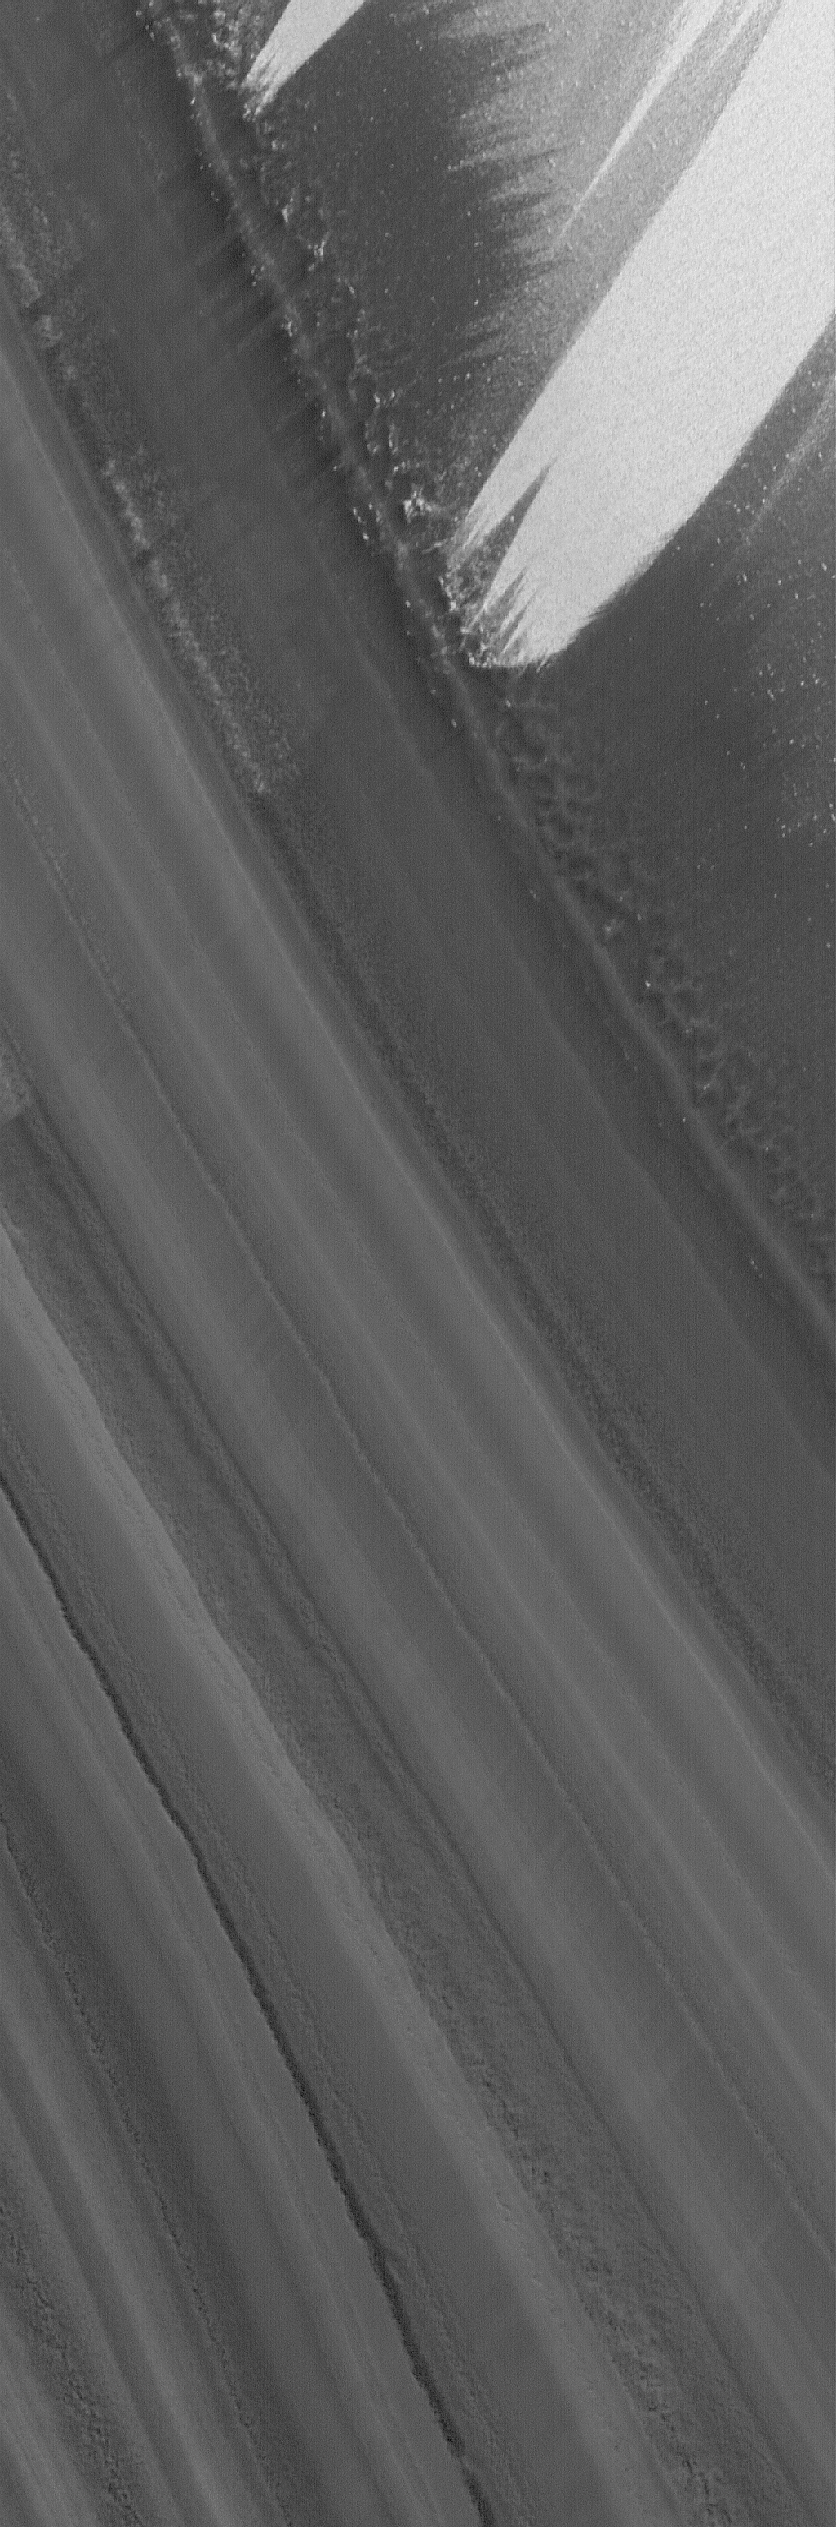

North Polar Layers

13 January 2006
This Mars Global Surveyor (MGS) Mars Orbiter Camera (MOC) image shows a slope on which layered materials are exposed by erosion in the north polar region of Mars. Wind streaks are also evident in this summertime scene. The layers that make up the material beneath the ice of the north polar residual cap are typically considered to be a mixture of some amount of dust and ice, but the proportions of these constituents are not known.

Location near: 82.6°N, 298.1°W
Image width: ~3 km (~1.9 mi)
Illumination from: lower left
Season: Northern Summer

Credit: NASA/JPL/Malin Space Science Systems